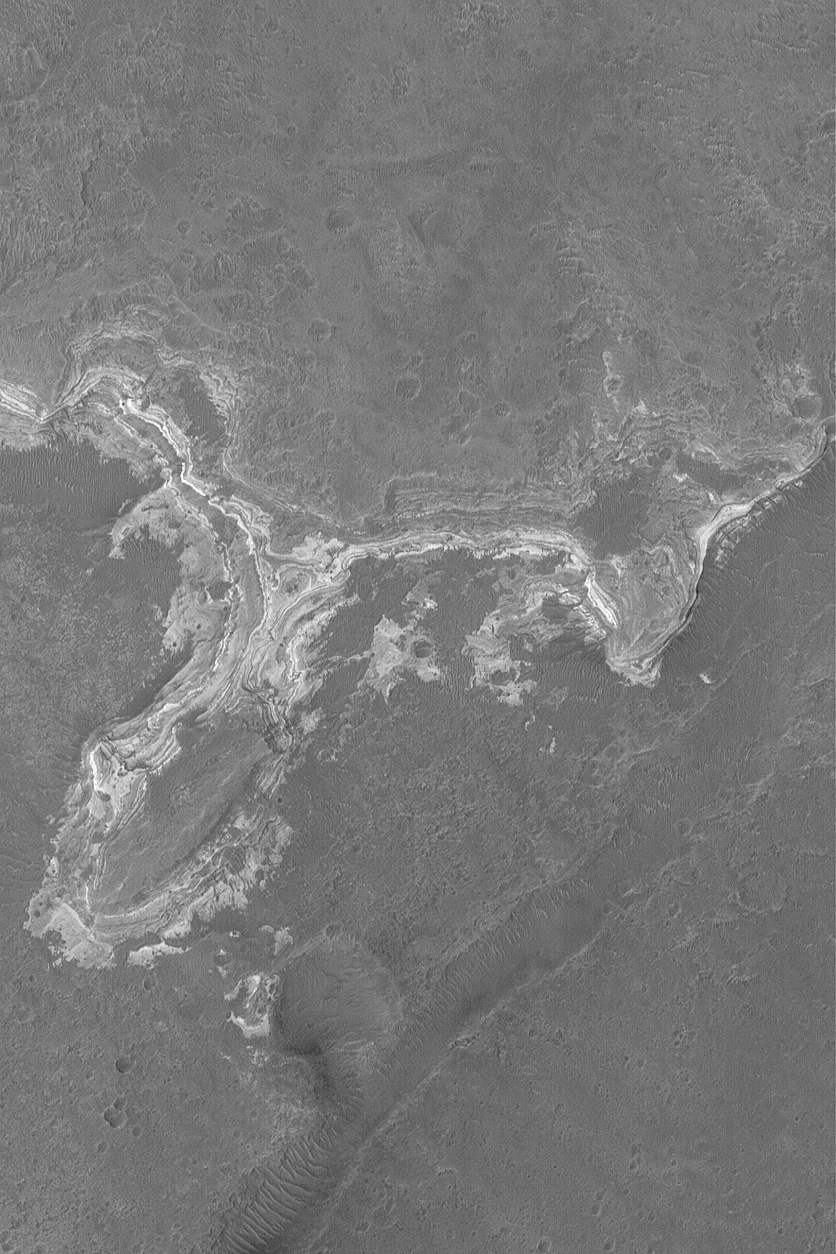

Sedimentary Rocks in Ladon Vallis

25 January 2004
This is a Mars Global Surveyor (MGS) Mars Orbiter Camera (MOC) picture of an outcrop of light-toned, layered, sedimentary rock exposed by erosion in Ladon Vallis. These rocks preserve clues to the martian past. However, like books in a library, one needs to go there and check them out if one wishes to read what the layers have to say. This November 2003 picture is located near 21.1°S, 29.8°W, and covers an area 3km (1.9 mi.) wide. Sunlight illuminates the scene from the left.

Credit: NASA/JPL/Malin Space Science Systems